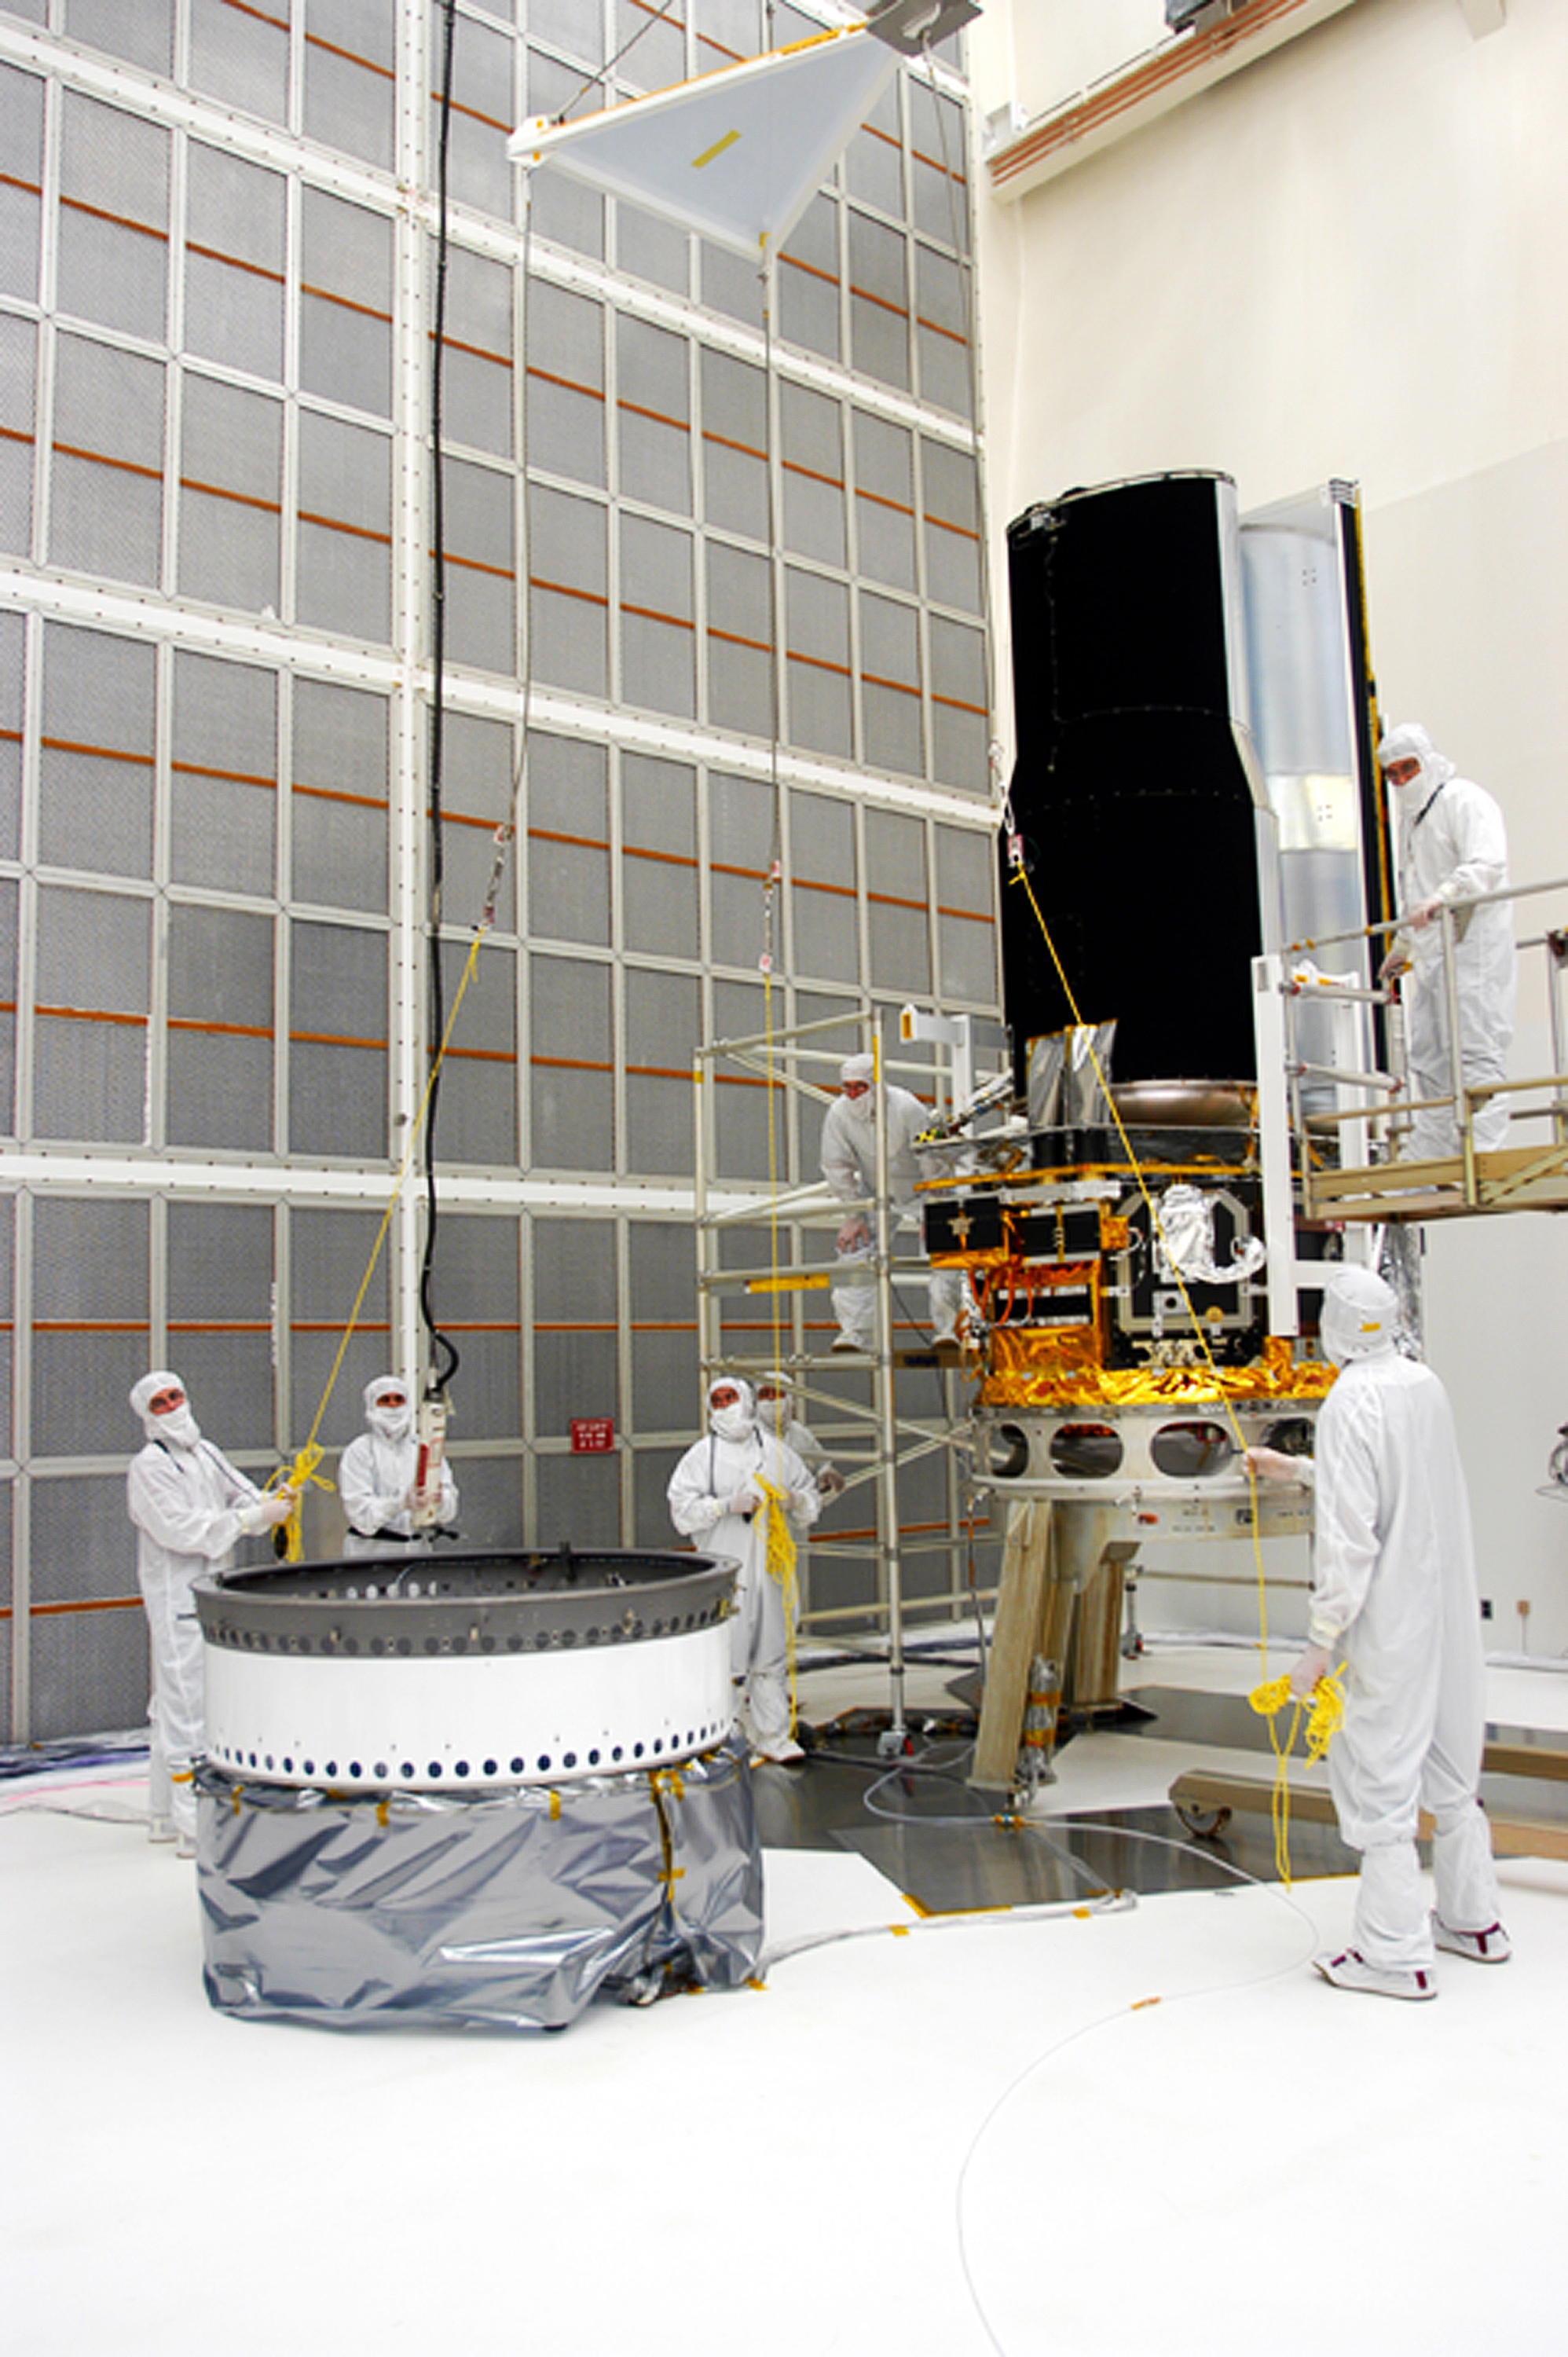

Spitzer in the Clean Room

Spitzer in the clean room in Cape Canaveral, Florida

Credit: NASA/KSC